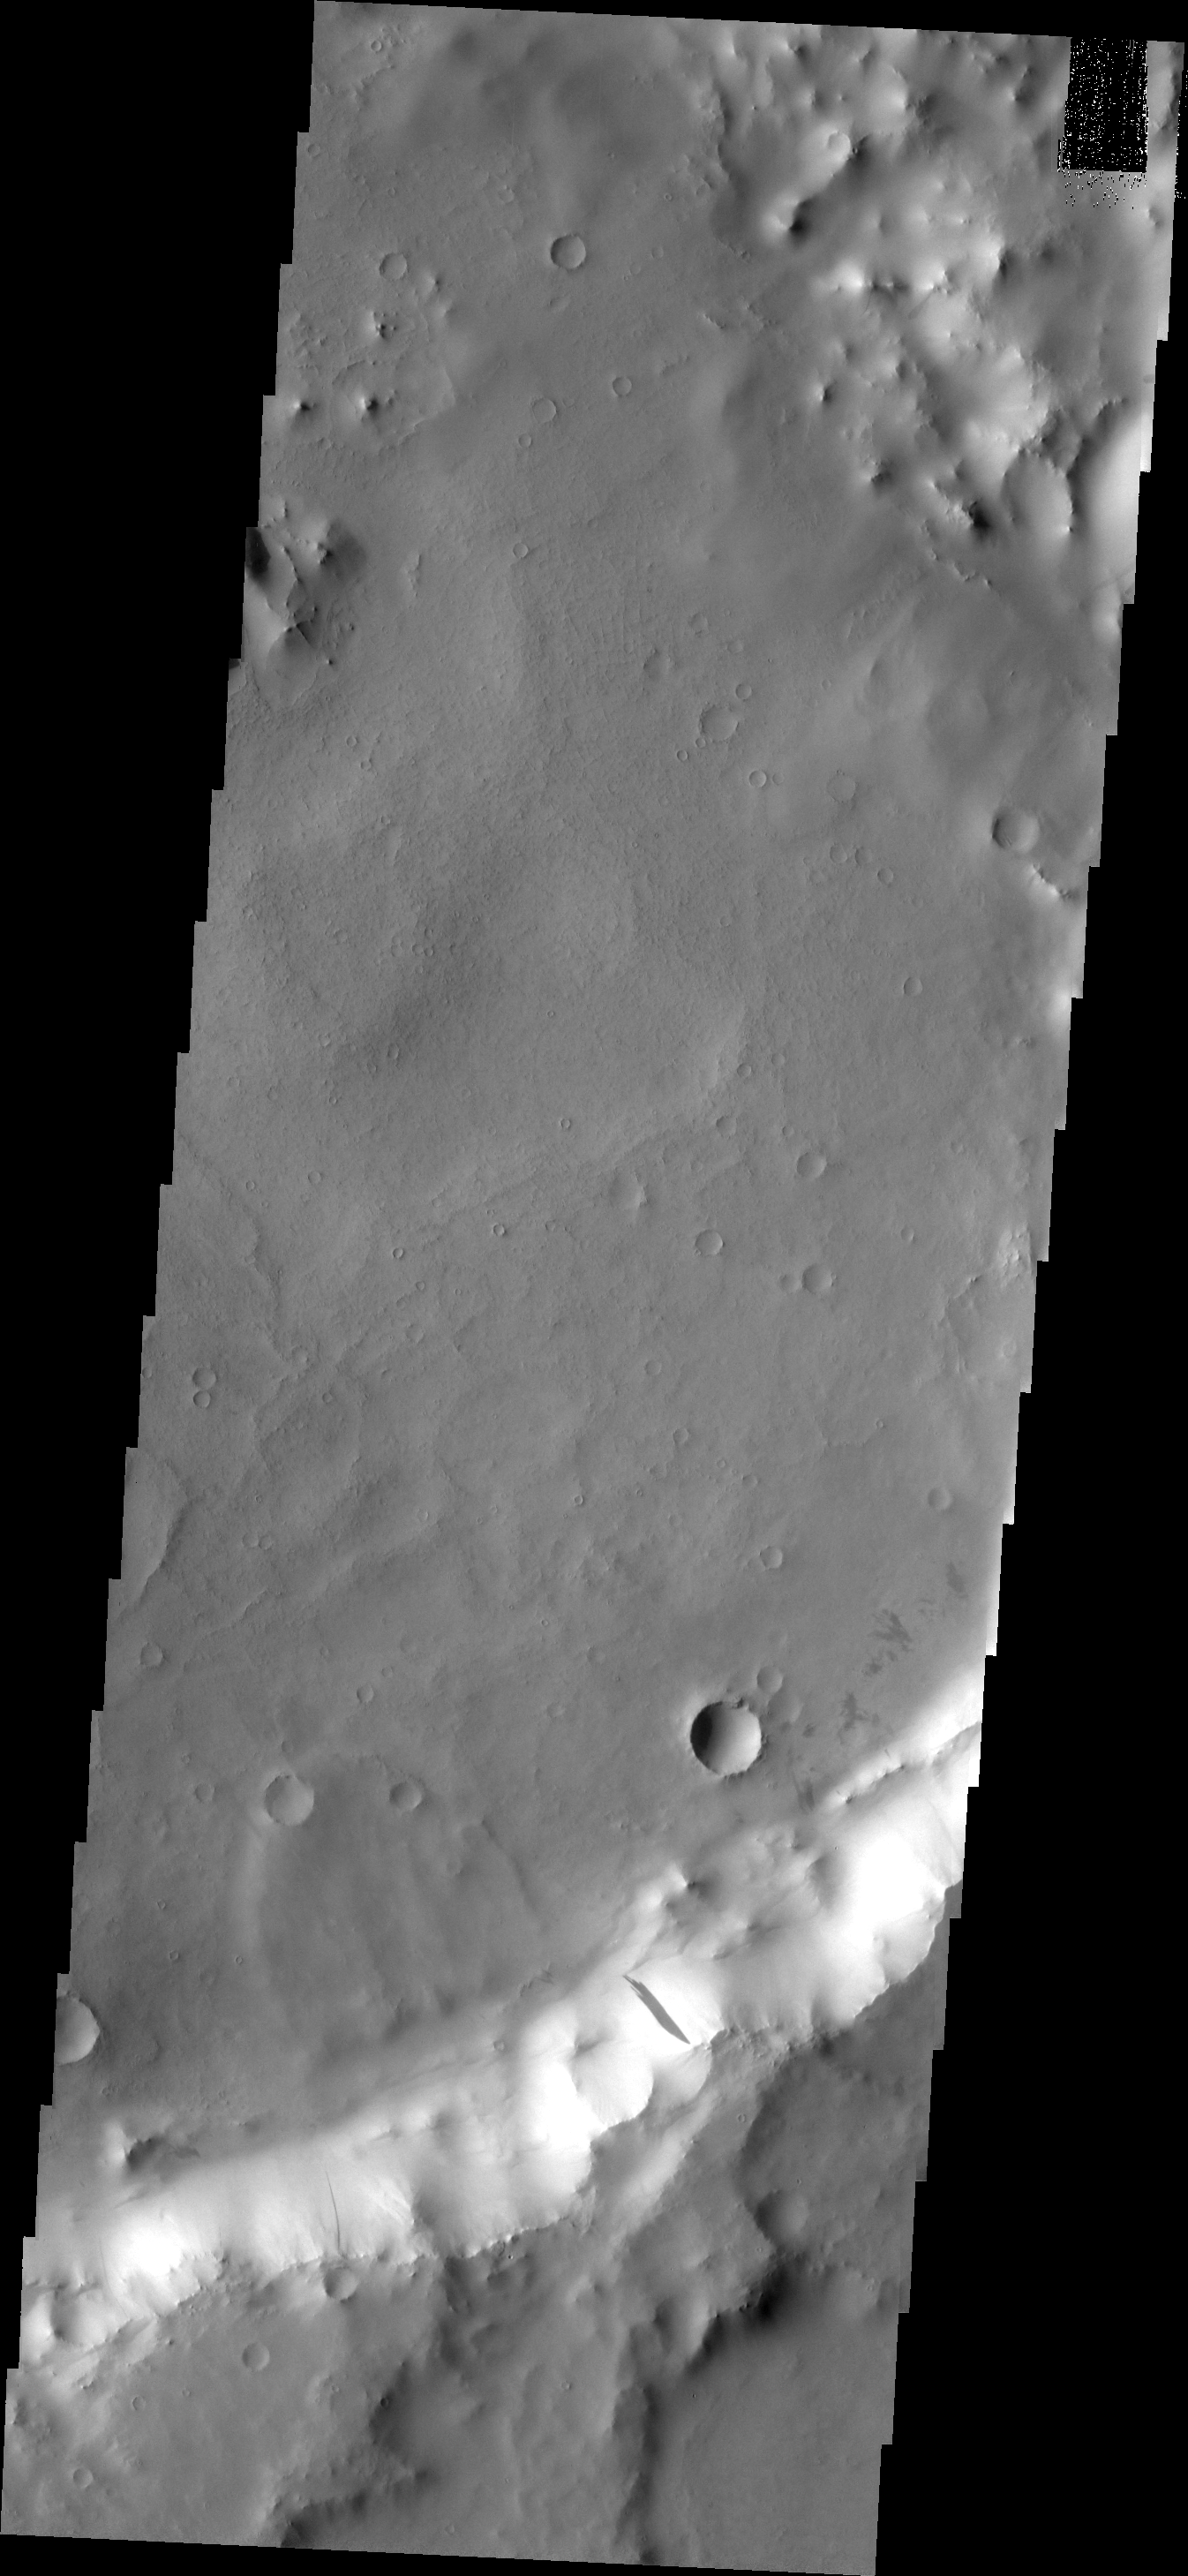

Dark Slope Streak

Dark slope streaks are typically found in groups; however, this unnamed crater contains only a single dark slope streak. An old landslide is located just west of the streak in this VIS image.

Image information: VIS instrument. Latitude 9.3N, Longitude 43.0E. 18 meter/pixel resolution.

Please see the THEMIS Data Citation Note for details on crediting THEMIS images.

Note: this THEMIS visual image has not been radiometrically nor geometrically calibrated for this preliminary release. An empirical correction has been performed to remove instrumental effects. A linear shift has been applied in the cross-track and down-track direction to approximate spacecraft and planetary motion. Fully calibrated and geometrically projected images will be released through the Planetary Data System in accordance with Project policies at a later time.

NASA’s Jet Propulsion Laboratory manages the 2001 Mars Odyssey mission for NASA’s Office of Space Science, Washington, D.C. The Thermal Emission Imaging System (THEMIS) was developed by Arizona State University, Tempe, in collaboration with Raytheon Santa Barbara Remote Sensing. The THEMIS investigation is led by Dr. Philip Christensen at Arizona State University. Lockheed Martin Astronautics, Denver, is the prime contractor for the Odyssey project, and developed and built the orbiter. Mission operations are conducted jointly from Lockheed Martin and from JPL, a division of the California Institute of Technology in Pasadena.

Credit: NASA/JPL/ASU